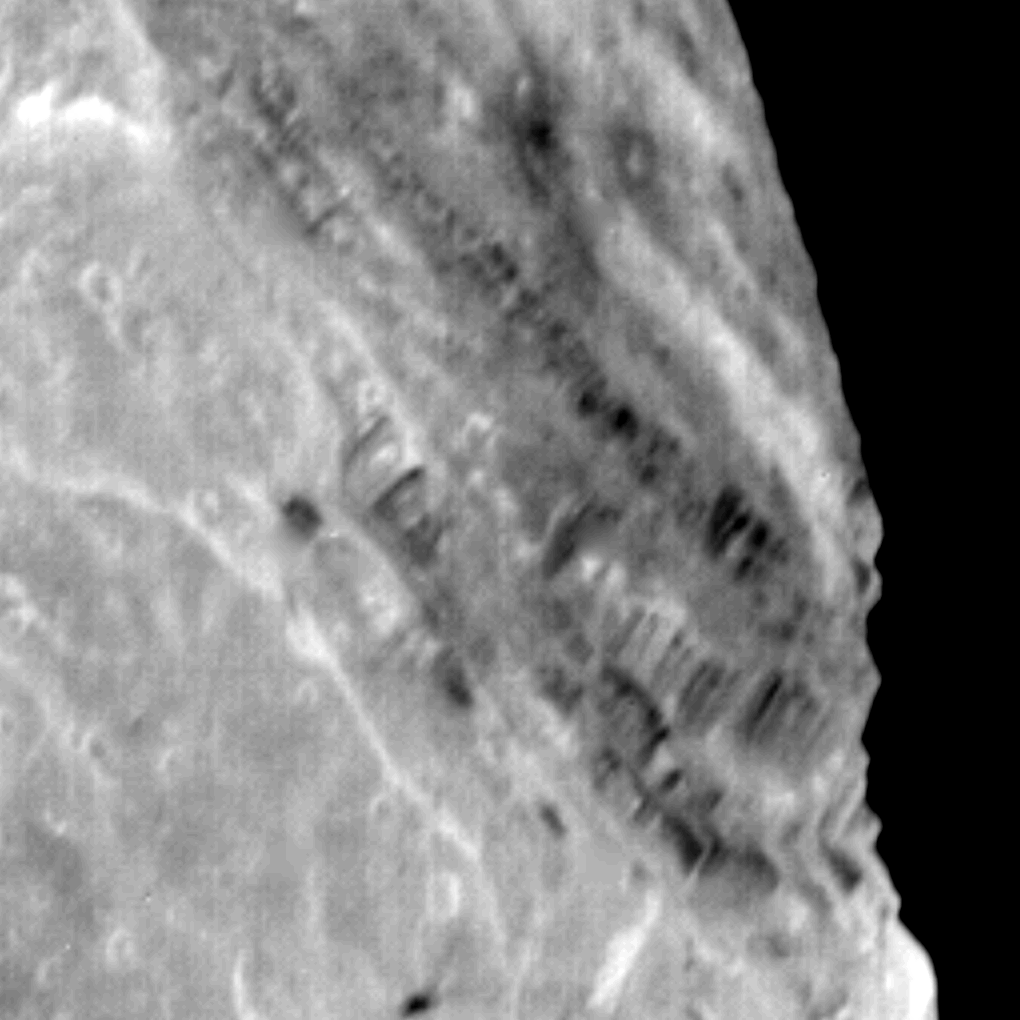

Miranda

View of Miranda showing light and dark banded scarps near the boundary of the banded ovoid and a deep graben that bounds the ovoid in this region.

Credit: NASA/JPL